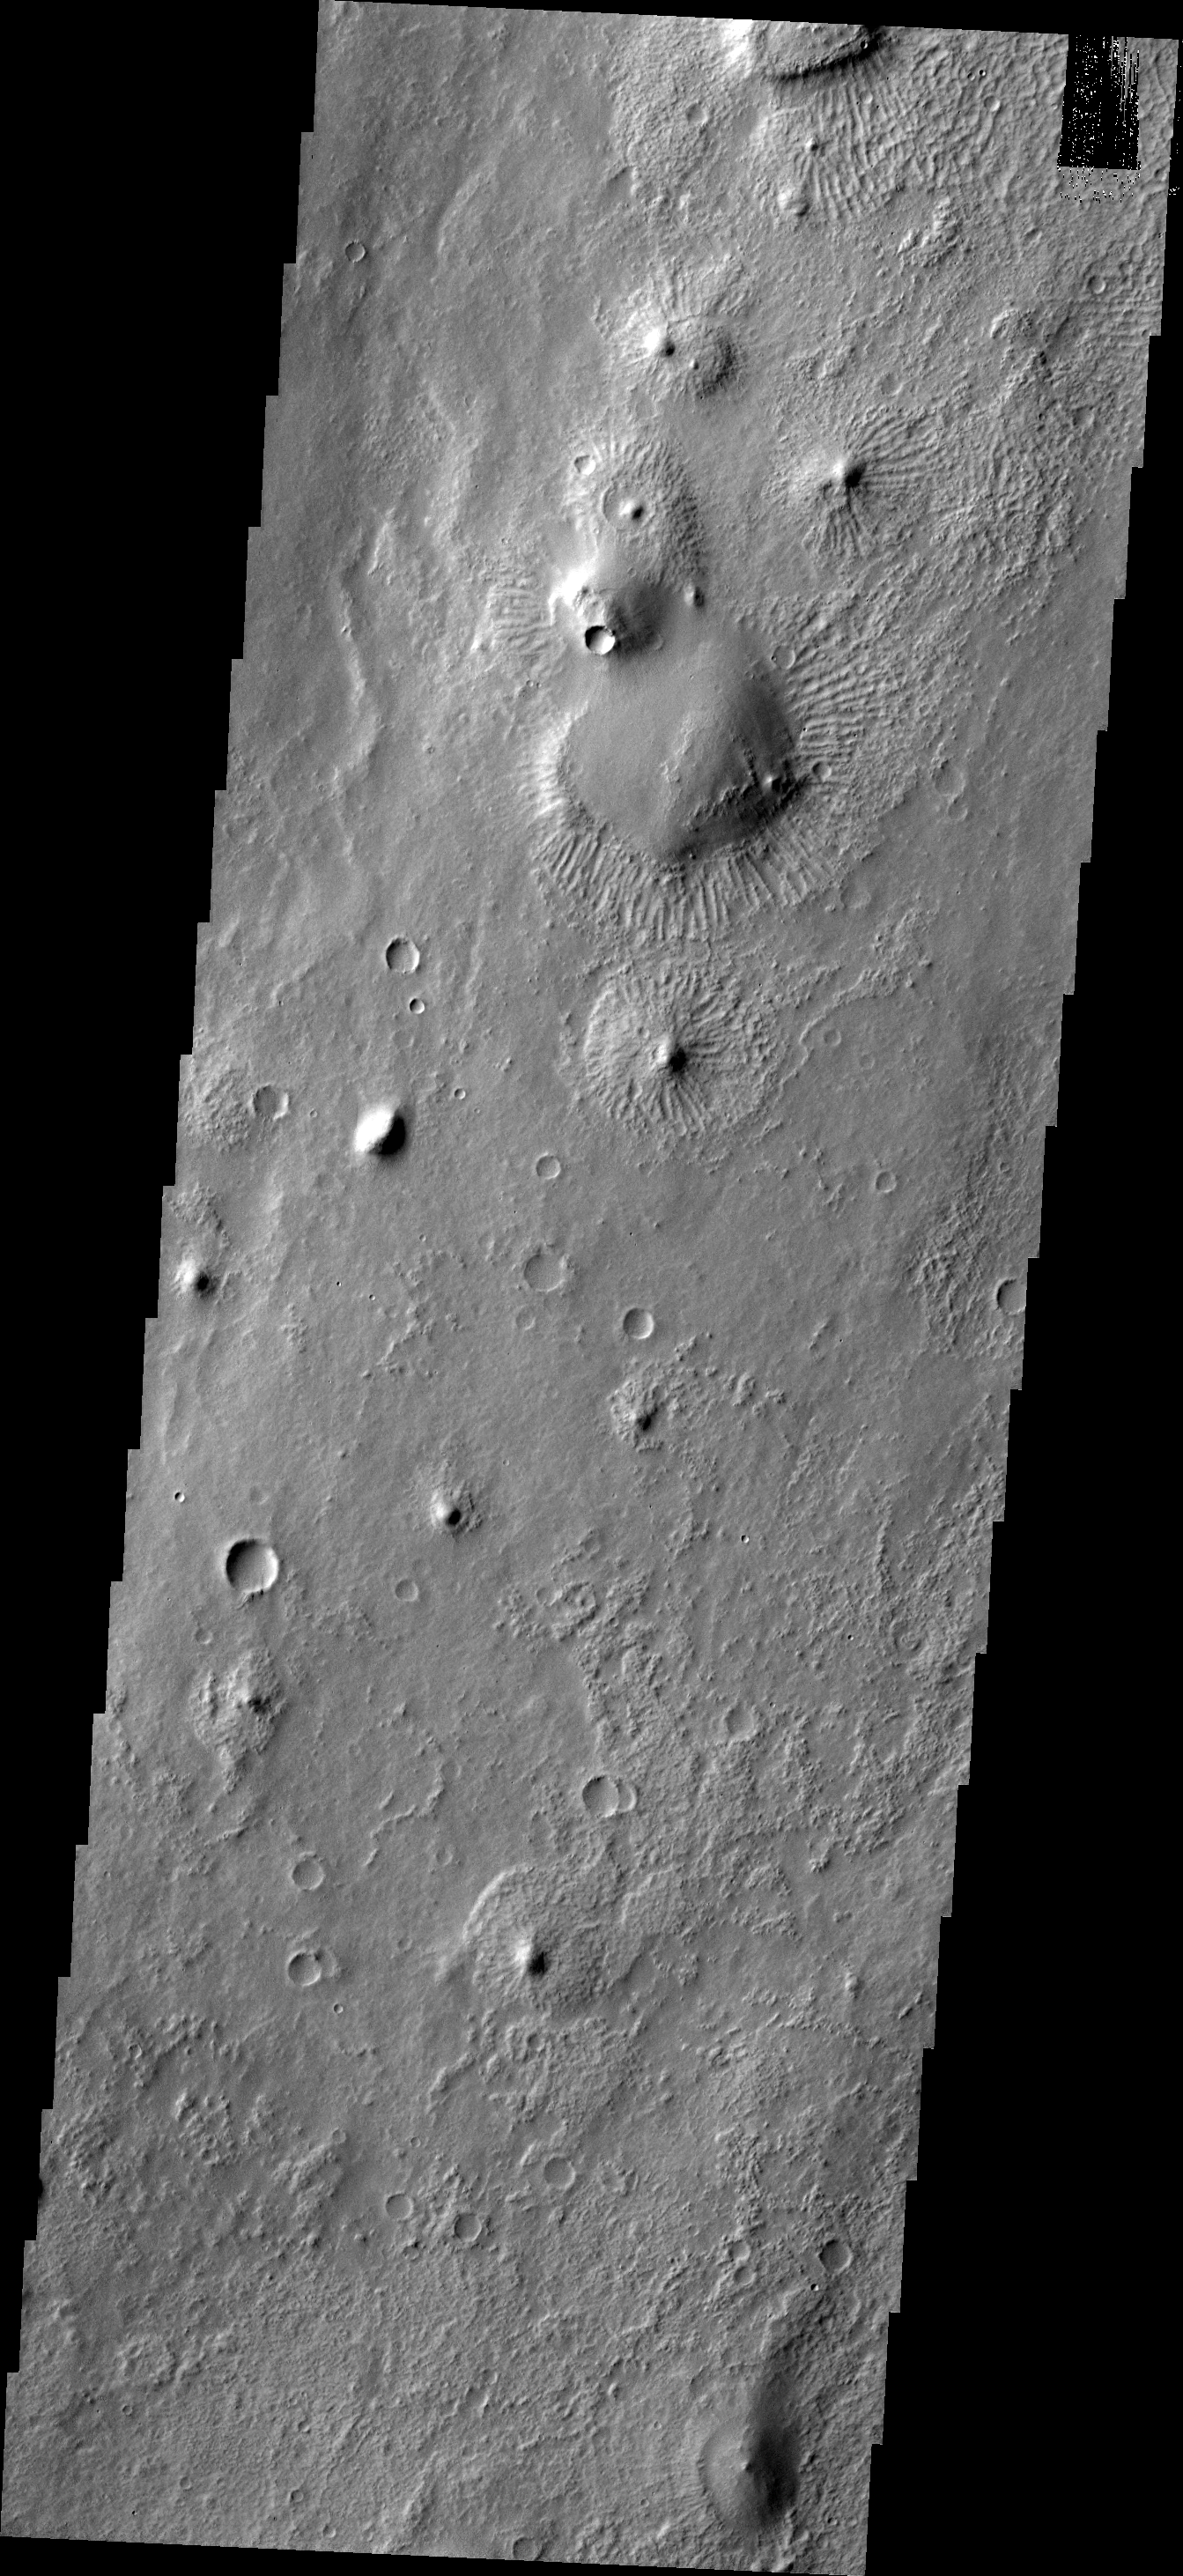

THEMIS Art #119

Do you see what I see? The hills in this image are surrounded by strange radial ridges, creating a group of jellyfish.

Credit: NASA/JPL-Caltech/ASU